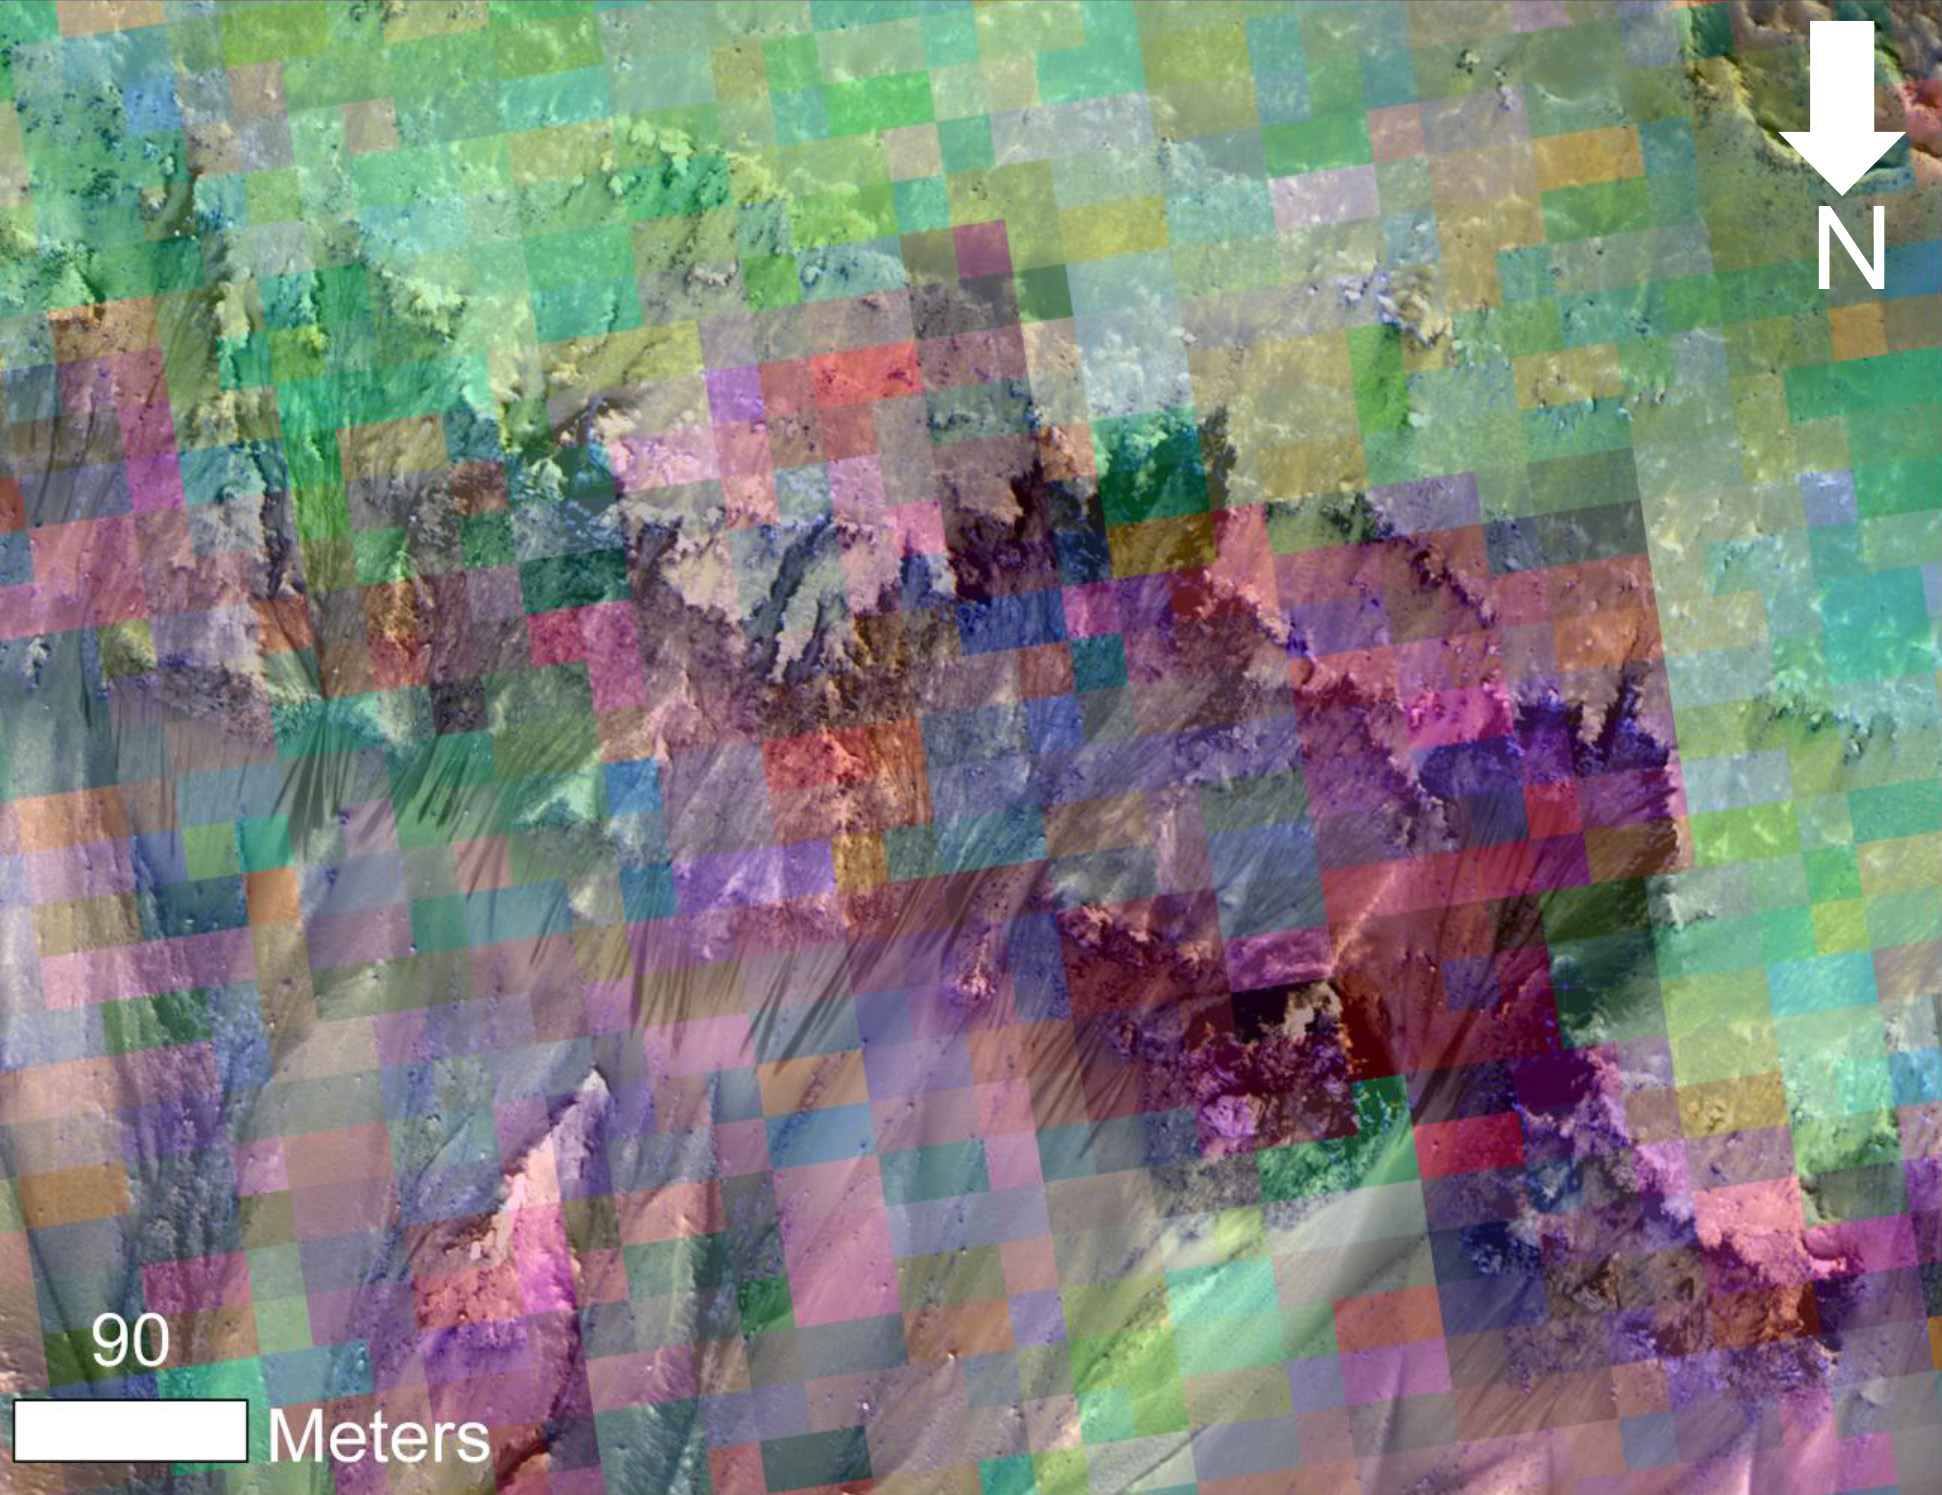

Color-Coded Clues to Composition Superimposed on Martian Seasonal-Flow Image

This image combines a photograph of seasonal dark flows on a Martian slope with a grid of colors based on data collected by a mineral-mapping spectrometer observing the same area. The area is at Palikir Crater in the southern hemisphere of Mars.

The photograph is from the High Resolution Imaging Science Experiment (HiRISE) camera. The composition information, as an image with pixels appearing as a grid of squares, is from the Compact Reconnaissance Imaging Spectrometer for Mars (CRISM). Both of these instruments are on NASA’s Mar Reconnaissance Orbiter. The view is oriented with north toward the bottom. The scale bar at lower left indicates 90 meters (295 feet).

These dark, warm-season flows are called “recurring slope lineae” or RSL. Researchers are using observations from Mars orbiters to study the possibility that RSL result from action of salty liquid water. This image was included in a paper by Lujendra Ojha of Georgia Institute of Technology, Atlanta, and co-authors in Geophysical Research Letters.

The purple and pink colors of the CRISM image represent spectra with absorption of light at wavelengths of 920 nanometers and 530 nanometers. The strength of these absorption bands at this site varies seasonally — weaker when the RSL are inactive and stronger when the RSL are active. Absorption at 530 nanometers can indicate a concentration of ferric iron, so this could be a clue that the fluctuations observed in the absorption bands of iron minerals may be related to the RSL activity. Other image products from the same Nov. 2, 2007, HiRISE observation are available at http://www.uahirise.org/PSP_005943_1380.

The Johns Hopkins University Applied Physics Laboratory, Laurel, Md., operates CRISM in coordination with an international team of researchers from universities, government and the private sector. The University of Arizona Lunar and Planetary Laboratory, Tucson, operates HiRISE, which was built by Ball Aerospace & Technologies Corp., Boulder, Colo. NASA’s Jet Propulsion Laboratory, a division of the California Institute of Technology in Pasadena, manages the Mars Reconnaissance Orbiter for NASA’s Science Mission Directorate, Washington.

Credit: NASA/JPL-Caltech/UA/JHU-APL